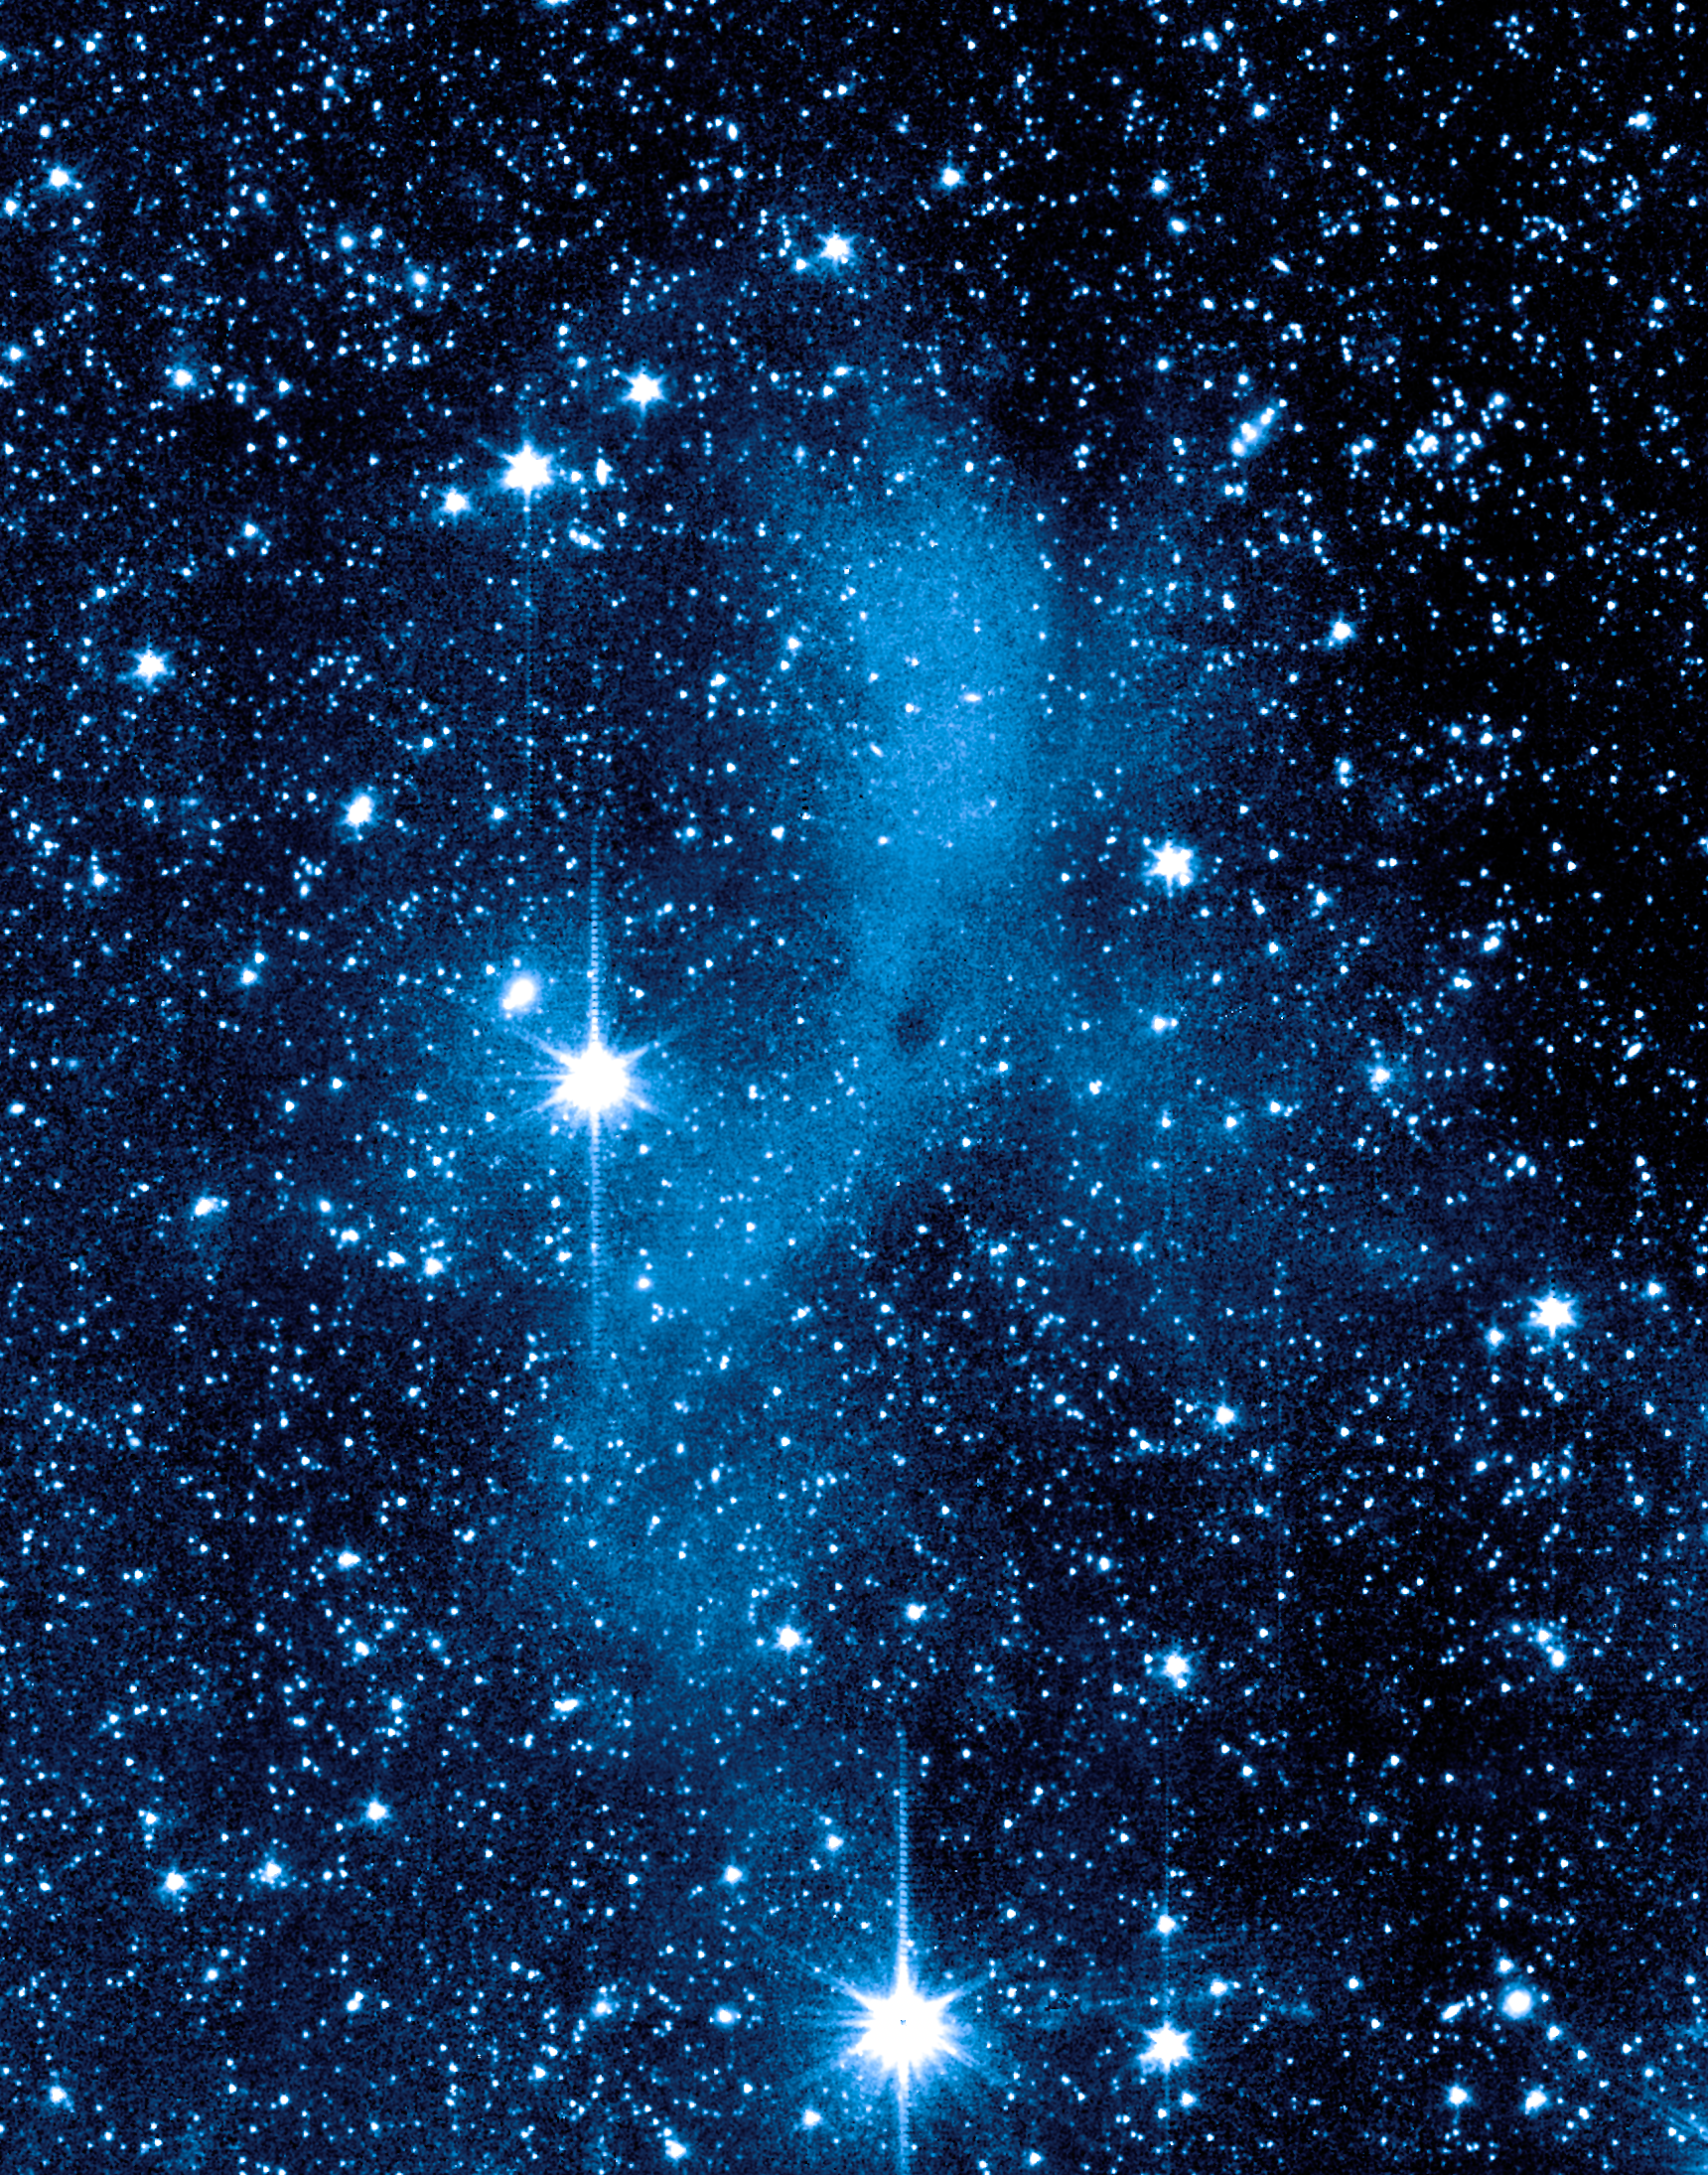

An Unexpected Scattering of Light

This series of images from NASA's Spitzer Space Telescope shows a dark mass of gas and dust, called a core, where new stars and planets will likely spring up.

This image shows the core as seen at a shorter infrared wavelength (3.6 microns). In this view, the core lights up because it is deflecting starlight from nearby stars. This unexpected light, called coreshine, tells astronomers that the dust making up the core must be bigger than previously thought -- smaller particles would not have been big enough to scatter the light.

This particular core lies deep within a larger dark cloud called L183. Spitzer's infrared vision allows it to peer into the dark cloud to see the even darker cores buried inside.

The observations were made with Spitzer's infrared array camera (IRAC).

Credit: NASA/JPL-Caltech/L. Pagani (Observatoire de Paris/CNRS)